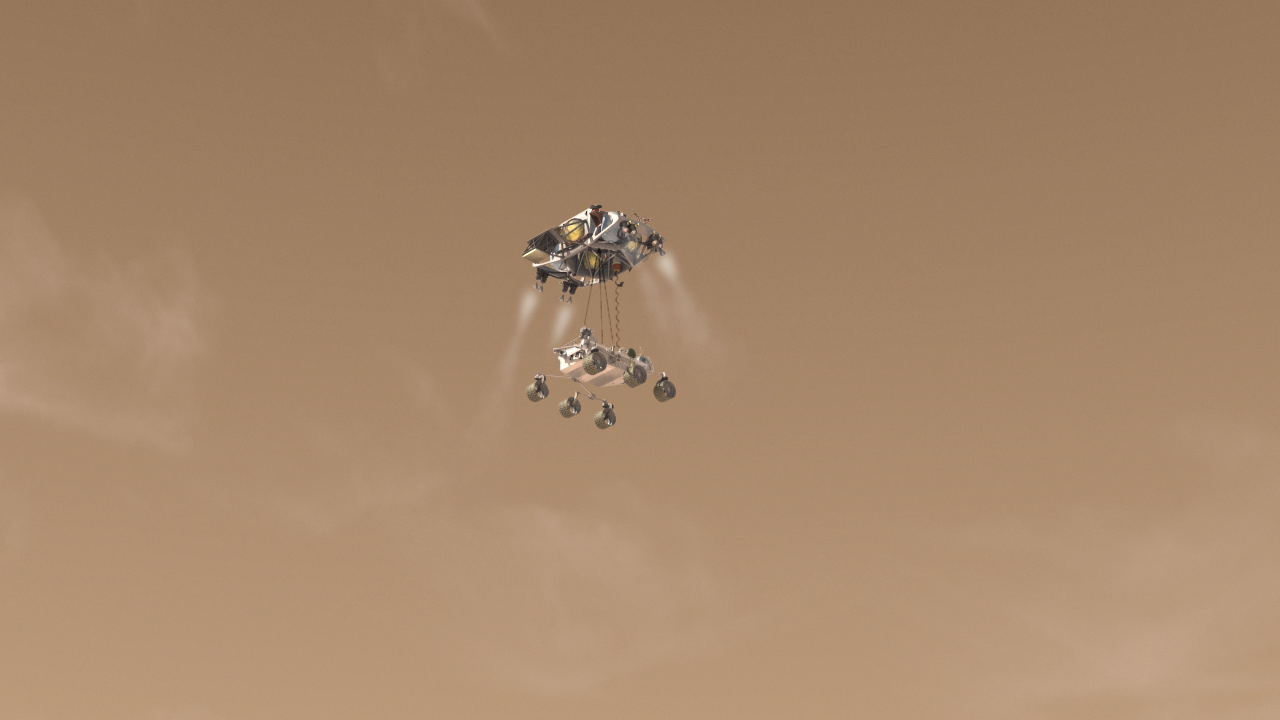

Critical Step in Next Mars Rover Landing (Artist Concept)

This artist’s concept from an animation depicts Curiosity, the rover to be launched in 2011 by NASA’s Mars Science Laboratory, as it is being lowered by the mission’s rocket-powered descent stage during a critical moment of the “sky crane” landing in 2012.

The Mars Science Laboratory mission is in assembly and testing for launch in autumn 2011 and delivering a rover named Curiosity to Mars in summer 2012.

Credit: NASA/JPL-Caltech